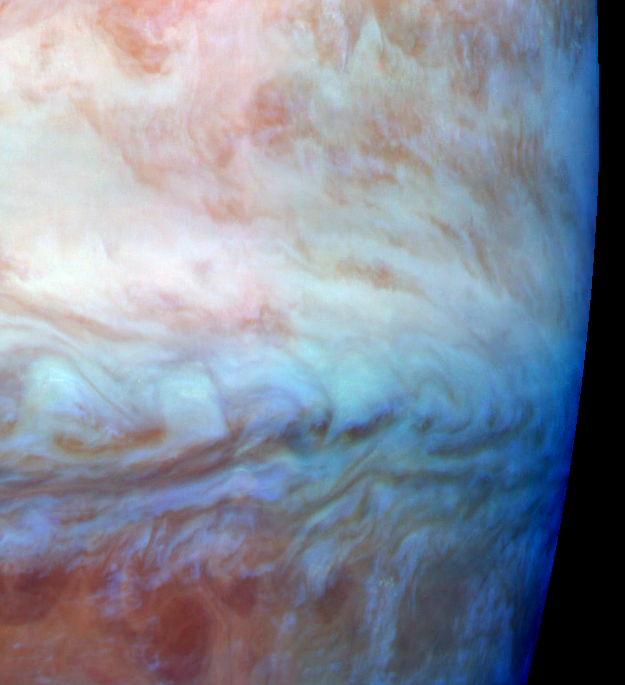

False Color Mosaic of Jupiter’s Belt-Zone Boundary

This false color mosaic shows a belt-zone boundary near Jupiter’s equator. The images that make up the four quadrants of this mosaic were taken within a few minutes of each other. Light at each of Galileo’s three near-infrared wavelengths is displayed here in the visible colors red, green and blue. Light at 886 nanometers, strongly absorbed by atmospheric methane and scattered from clouds high in the atmosphere, is shown in red. Light at 732 nanometers, moderately absorbed by atmospheric methane, is shown in green. Light at 757 nanometers, scattered mostly from Jupiter’s lower visible cloud deck, is shown in blue. The lower cloud deck appears bluish white, while the higher layer appears pinkish. The holes in the upper layer and their relationships to features in the lower cloud deck can be studied in the lower half of the mosaic. Galileo is the first spacecraft to image different layers in Jupiter’s atmosphere.

The edge of the planet runs along the right side of the mosaic. North is at the top. The mosaic covers latitudes -13 to +3 degrees and is centered at longitude 280 degrees west. The smallest resolved features are tens of kilometers in size. These images were taken on Nov. 5, 1996, at a range of 1.2 million kilometers by the solid state imaging (CCD) system aboard NASA’s Galileo spacecraft.

Launched in October 1989, Galileo entered orbit around Jupiter on Dec. 7, 1995. The spacecraft’s mission is to conduct detailed studies of the giant planet, its largest moons and the Jovian magnetic environment. The Jet Propulsion Laboratory, Pasadena, CA, manages the mission for NASA’s Office of Space Science, Washington, DC.

Credit: NASA/JPL-Caltech